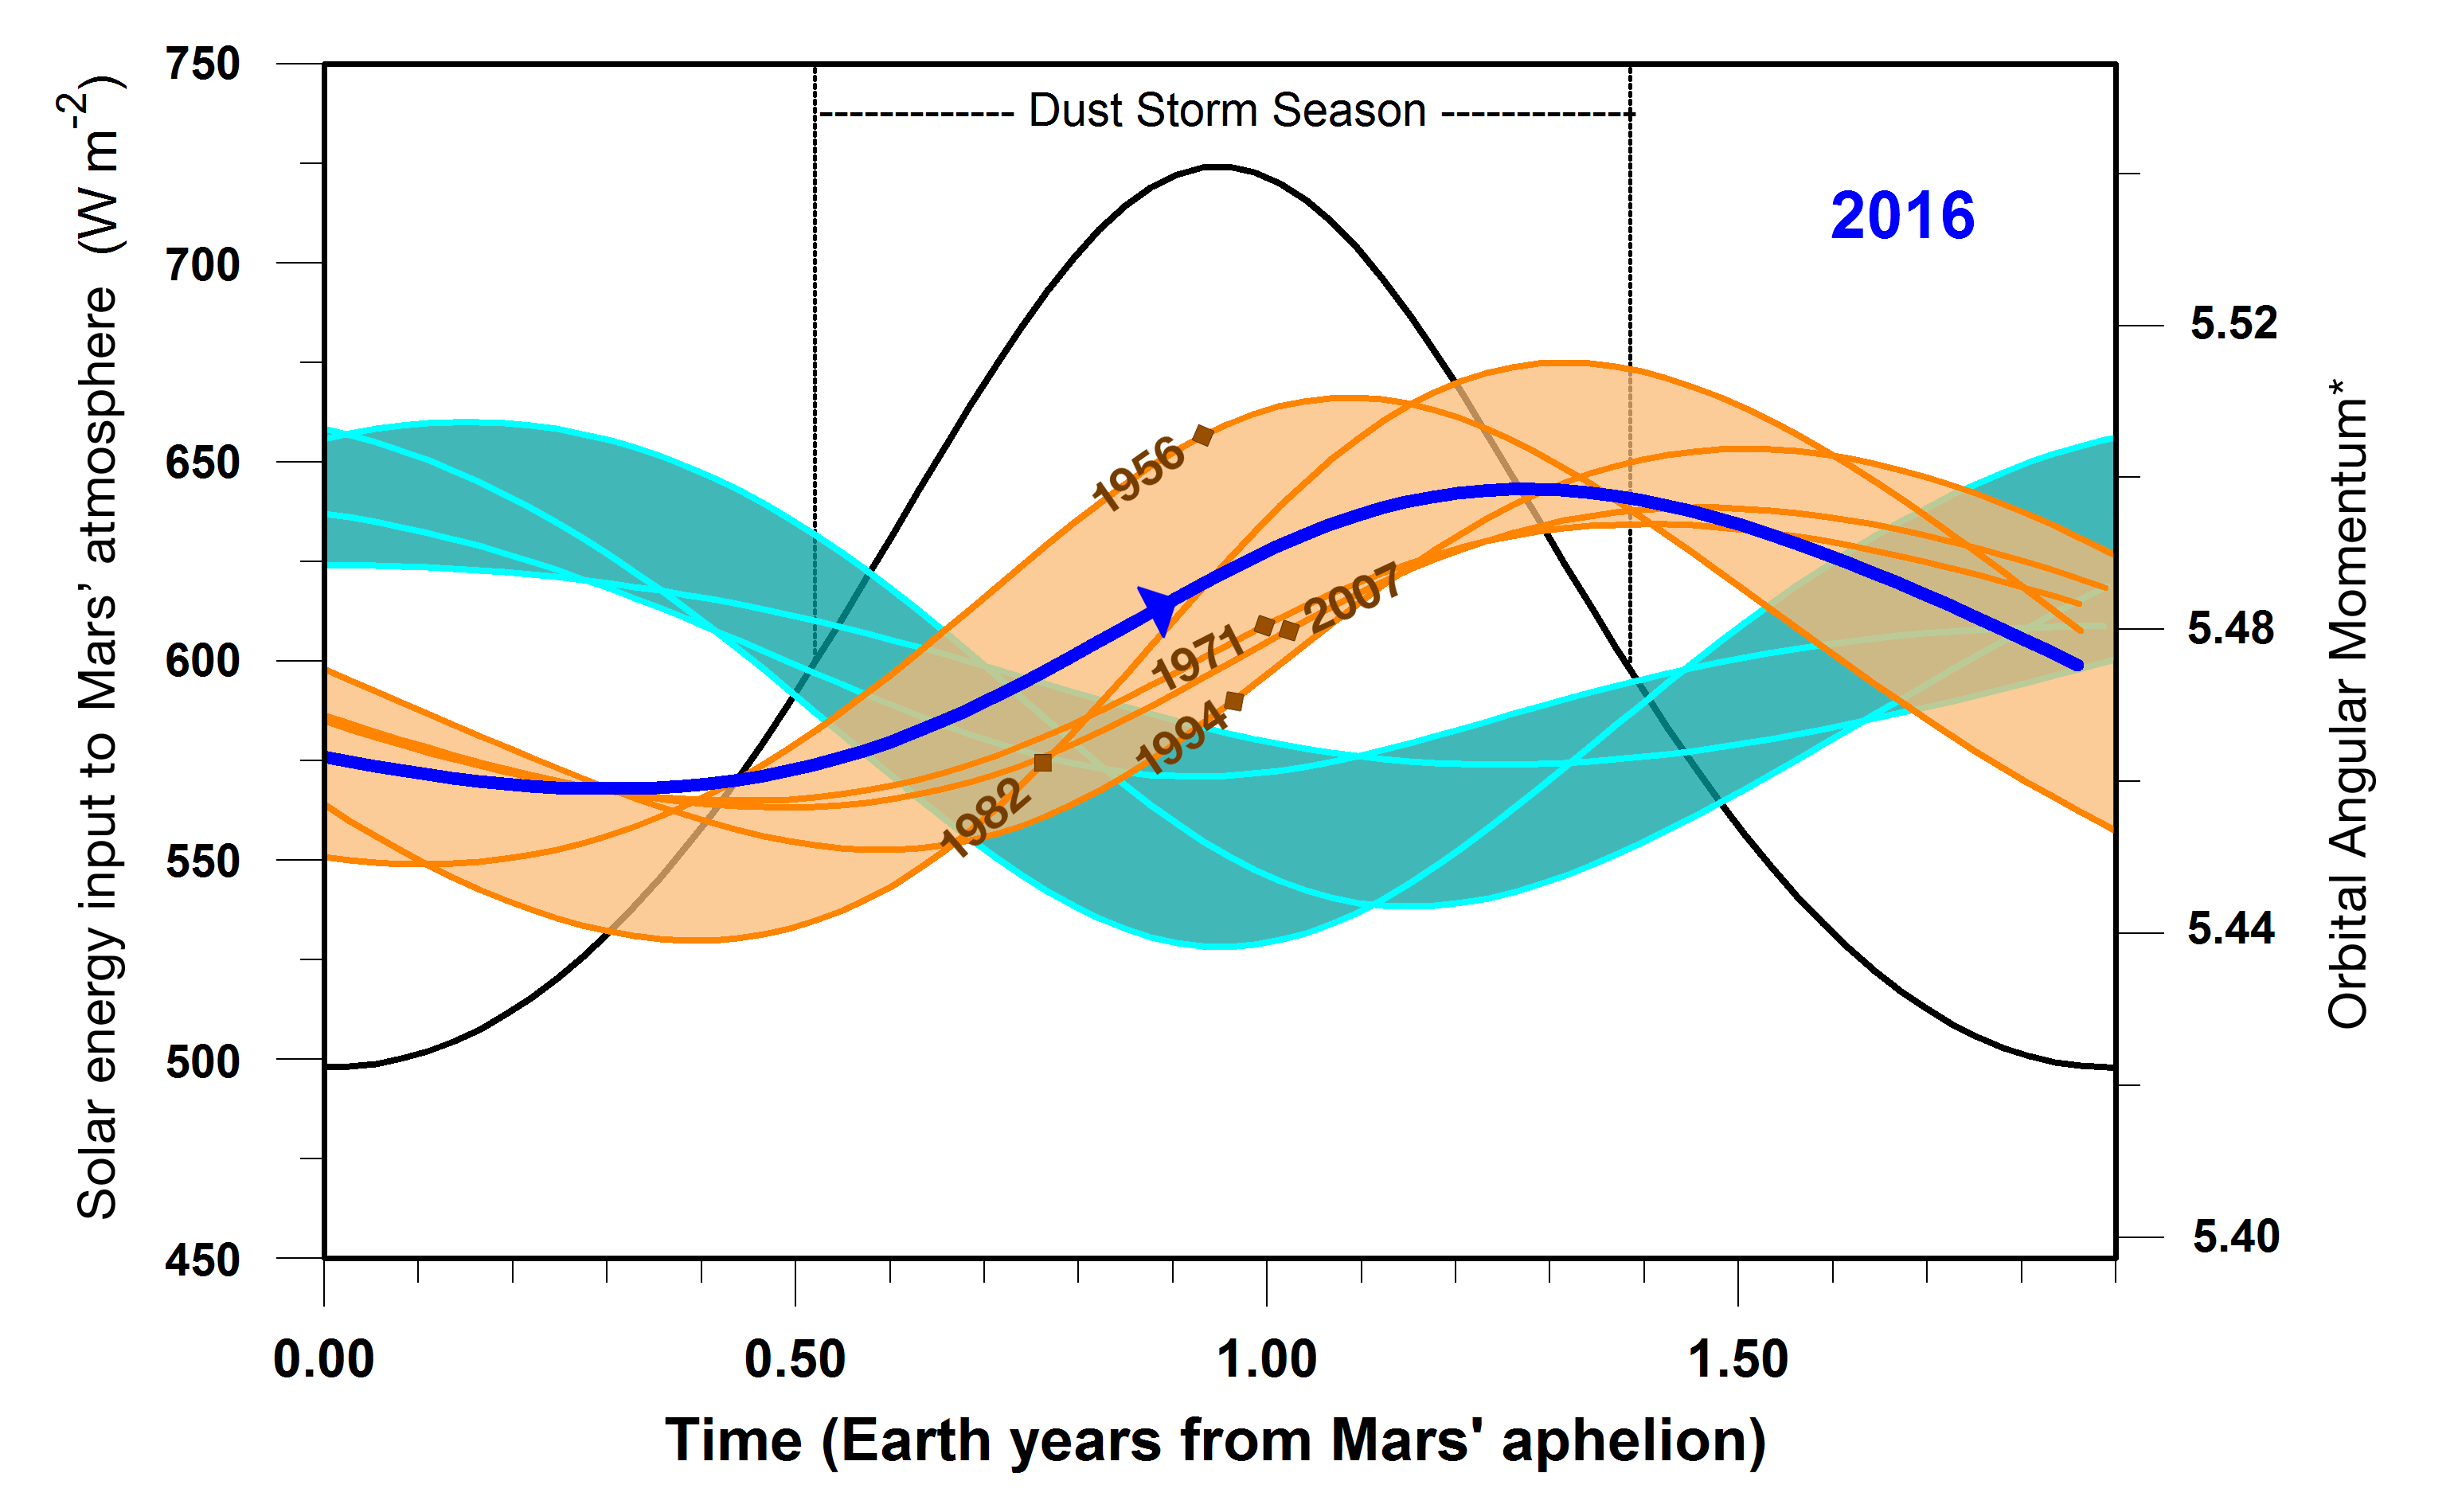

2016 Resembles Past Global Dust Storm Years on Mars

This graphic indicates a similarity between 2016 (dark blue line) and five past years in which Mars has experienced a global dust storm (orange lines and band), compared to years with no global dust storm (blue-green lines and band). The arrow nearly midway across in the dark blue line indicates the Mars time of year in late September 2016.

A key factor in the graph is the orbital angular momentum of Mars, which would be steady in a system of only one planet orbiting the sun, but varies due to relatively small effects of having other planets in the solar system.

The horizontal scale is time of year on Mars, starting at left with the planet’s farthest distance from the sun in each orbit. This point in the Mars year, called “Mars aphelion,” corresponds to late autumn in the southern hemisphere. Numeric values on the horizontal axis are in Earth years; each Mars year lasts for about 1.9 Earth years.

The vertical scale bar at left applies only to the black-line curve on the graph. The amount of solar energy entering Mars’ atmosphere (in watts per square meter) peaks at the time of year when Mars is closest to the sun, corresponding to late spring in the southern hemisphere. The duration of Mars’ dust storm season, as indicated, brackets the time of maximum solar input to the atmosphere.

The scale bar at right, for orbital angular momentum, applies to the blue, brown and blue-green curves on the graph. The values are based on mass, velocity and distance from the gravitational center of the solar system. Additional information on the units is in a 2015 paper in the journal Icarus, from which this graph is derived. The band shaded in orange is superimposed on the curves of angular momentum for five Mars years that were accompanied by global dust storms in 1956, 1971, 1982, 1994 and 2007. Brown diamond symbols on the curves for these years in indicate the times when the global storms began. The band shaded blue-green lies atop angular momentum curves for six years when no global dust storms occurred: 1939, 1975, 1988, 1998, 2000 and 2011.

Note that in 2016, as in the pattern of curves for years with global dust storms, the start of the dust storm season corresponded to a period of increasing orbital angular momentum. In years with no global storm, angular momentum was declining at that point. Observations of whether dust from regional storms on Mars spreads globally in late 2016 or early 2017 will determine whether this correspondence holds up for the current Mars year.

Credit: NASA/JPL-Caltech